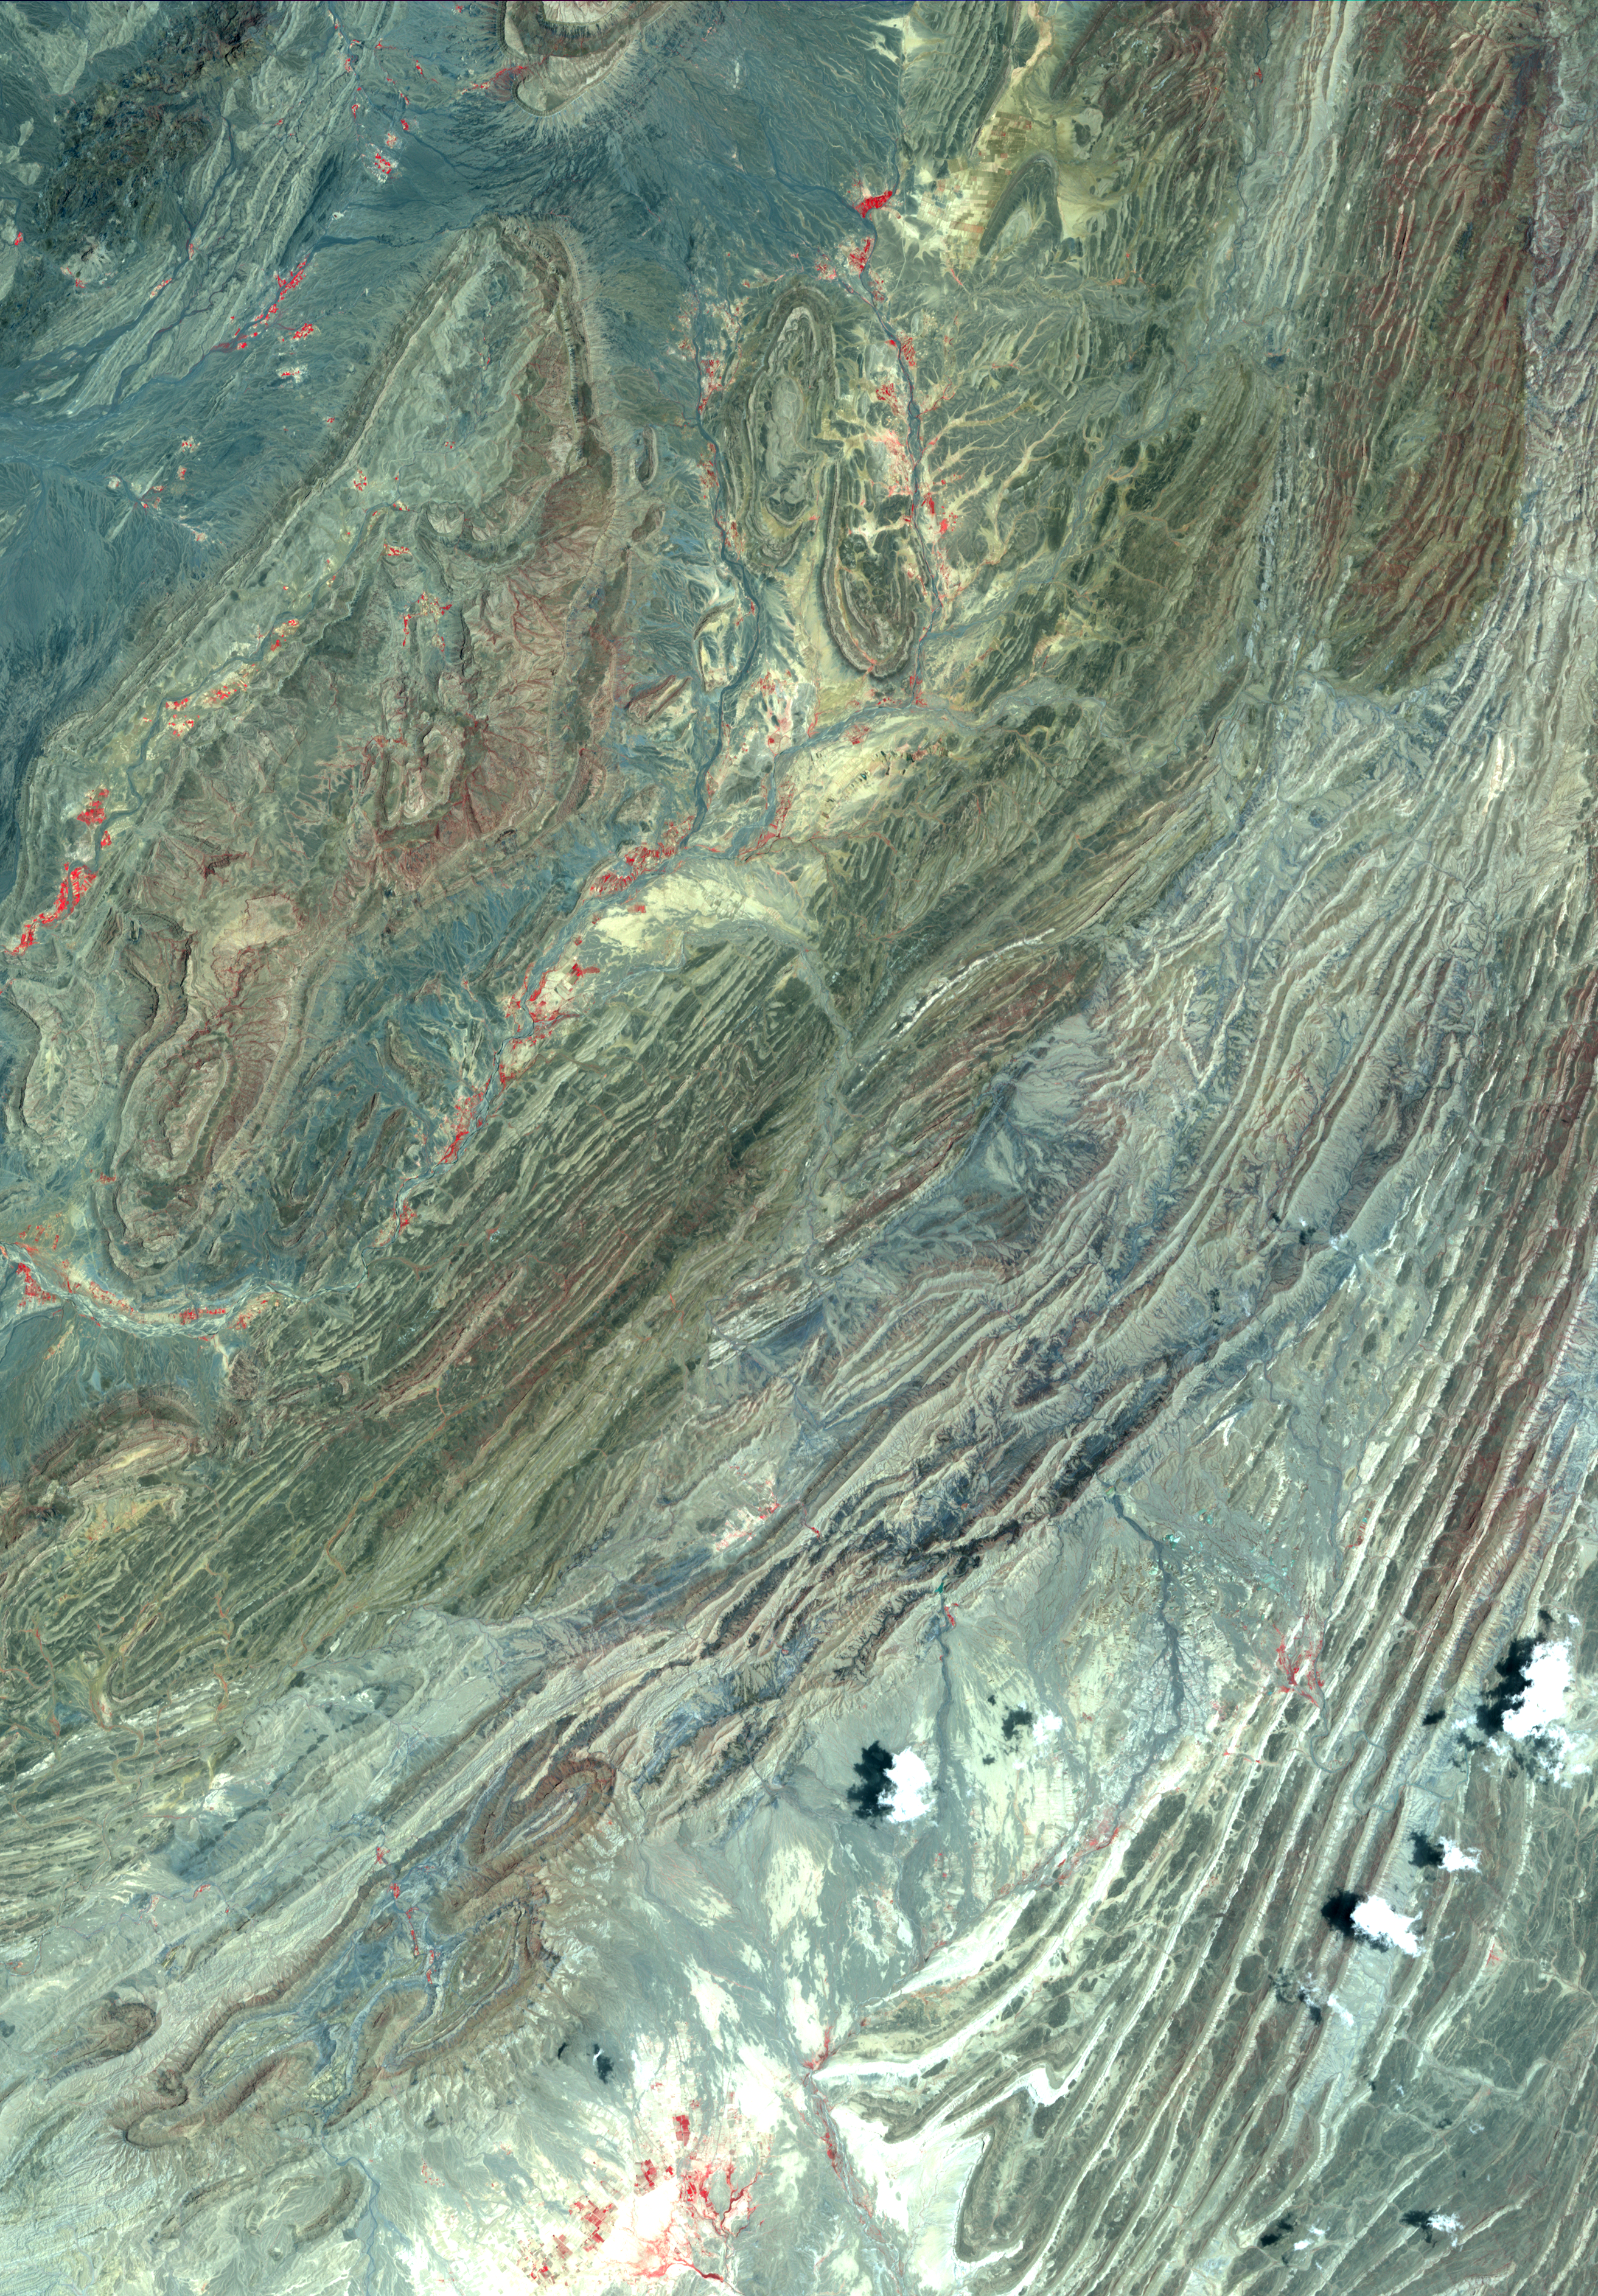

Sulaiman Fold Belt, Pakistan

The Sulaiman fold-thrust belt in northwestern Pakistan is a linear or arcuate belt in which compression has produced a combination of thrust faults and folds. The belt is located on the northwest margin of the Indian tectonic plate, and was formed as India crashed into the Asian continent. The fold belt is the most prolific hydrocarbon province of Pakistan. The image was acquired June 23, 2004, covers an area of 34.5 x 48 km, and is located at 31 degrees north latitude, 69.5 degrees east longitude.

With its 14 spectral bands from the visible to the thermal infrared wavelength region and its high spatial resolution of 15 to 90 meters (about 50 to 300 feet), ASTER images Earth to map and monitor the changing surface of our planet. ASTER is one of five Earth-observing instruments launched Dec. 18, 1999, on Terra. The instrument was built by Japan’s Ministry of Economy, Trade and Industry. A joint U.S./Japan science team is responsible for validation and calibration of the instrument and data products.

The broad spectral coverage and high spectral resolution of ASTER provides scientists in numerous disciplines with critical information for surface mapping and monitoring of dynamic conditions and temporal change. Example applications are: monitoring glacial advances and retreats; monitoring potentially active volcanoes; identifying crop stress; determining cloud morphology and physical properties; wetlands evaluation; thermal pollution monitoring; coral reef degradation; surface temperature mapping of soils and geology; and measuring surface heat balance.

The U.S. science team is located at NASA’s Jet Propulsion Laboratory, Pasadena, Calif. The Terra mission is part of NASA’s Science Mission Directorate, Washington, D.C.

Credit: NASA/GSFC/METI/ERSDAC/JAROS, and U.S./Japan ASTER Science Team